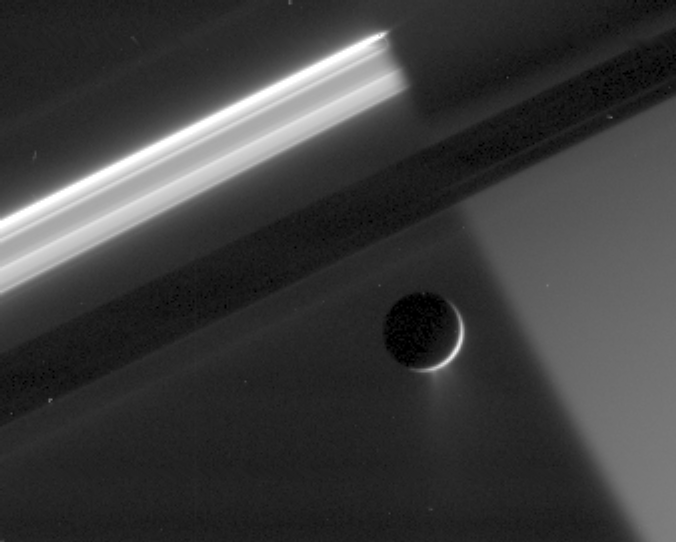

Scattered Ice, Scattered Light

An enhanced close-up view shows at least two distinct jets spraying a mist of fine particles from the south polar region of Enceladus. The particles in the plume scatter sunlight most effectively at high Sun-Enceladus-spacecraft angles, or phase angles, making the plumes appear bright.

This image shows the night side of Saturn and the active moon against dark sky. Enceladus is 505 kilometers (314 miles) across.

Some artifacts due to image compression and cosmic rays striking the camera’s detector remain as noise in the image.

The image was acquired in polarized green light with the Cassini spacecraft narrow-angle camera on May 4, 2006 at a distance of approximately 2.1 million kilometers (1.3 million miles) from Enceladus and 2.3 million kilometers (1.4 million miles) from Saturn. The image was taken at a Sun-Enceladus-spacecraft, or phase, angle of 159 degrees. Image scale is 13 kilometers (8 miles) per pixel.

The Cassini-Huygens mission is a cooperative project of NASA, the European Space Agency and the Italian Space Agency. The Jet Propulsion Laboratory, a division of the California Institute of Technology in Pasadena, manages the mission for NASA’s Science Mission Directorate, Washington, D.C. The Cassini orbiter and its two onboard cameras were designed, developed and assembled at JPL. The imaging operations center is based at the Space Science Institute in Boulder, Colo.

Credit: NASA/JPL/Space Science Institute